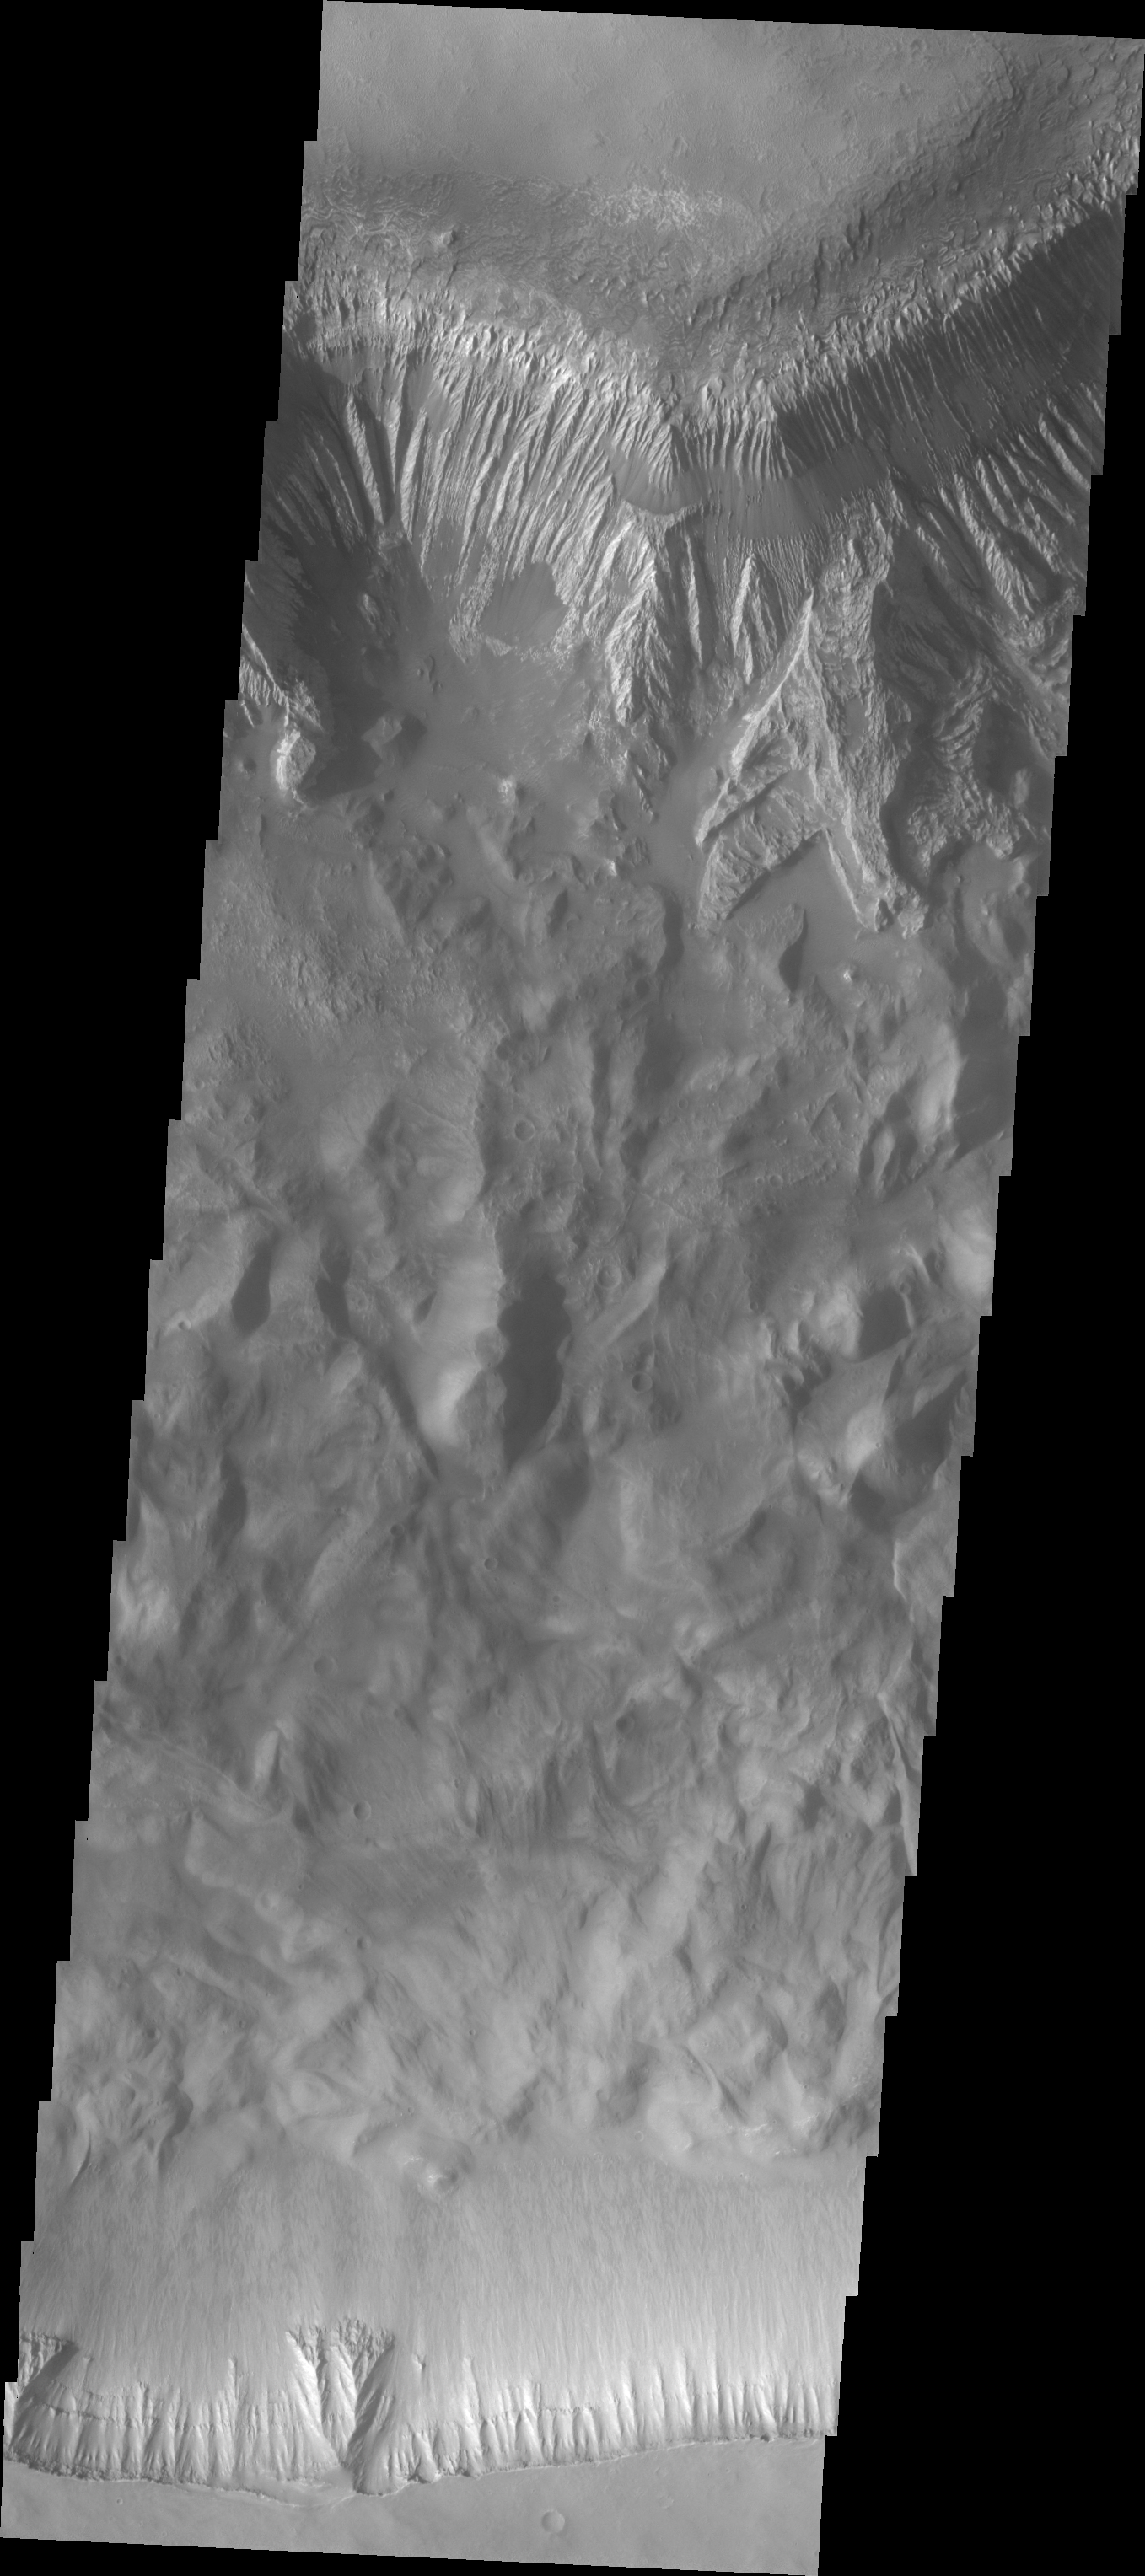

Hebes Chasma

Released September 1, 2004

The THEMIS Image of the Day will be exploring the nomenclature of Mars for the next three weeks.

Hebes Chasma

Chasma: deep, elongated, steep-sided depressionHebes: Goddess of youth, daughter of Zeus and Hera, cupbearer to the gods on Mount Olympus. After tripping and spilling the nectar, she was replaced by Ganymede. Hebes married Hercules after he was made a god.
Hebes Chasma is part of a smaller chasma system located north of the main Valles Marineris chasma system. In this VIS image both walls of the canyon are visible. Note the layering near the top of the canyon walls, and the erosion of material.

Nomenclature Fact of the Day: Major bright features on Titan will be named for sacred or enchanted places from legends, myths, stories, and poems from cultures around the world. Major dark features will be named for legendary or mythical primordial seas or enchanted waters. Other features will be named for deities of happiness, peace, and harmony.

Image information: VIS instrument. Latitude -1.6, Longitude 283.7 East (76.3 West). 19 meter/pixel resolution.

Note: this THEMIS visual image has not been radiometrically nor geometrically calibrated for this preliminary release. An empirical correction has been performed to remove instrumental effects. A linear shift has been applied in the cross-track and down-track direction to approximate spacecraft and planetary motion. Fully calibrated and geometrically projected images will be released through the Planetary Data System in accordance with Project policies at a later time.

NASA’s Jet Propulsion Laboratory manages the 2001 Mars Odyssey mission for NASA’s Office of Space Science, Washington, D.C. The Thermal Emission Imaging System (THEMIS) was developed by Arizona State University, Tempe, in collaboration with Raytheon Santa Barbara Remote Sensing. The THEMIS investigation is led by Dr. Philip Christensen at Arizona State University. Lockheed Martin Astronautics, Denver, is the prime contractor for the Odyssey project, and developed and built the orbiter. Mission operations are conducted jointly from Lockheed Martin and from JPL, a division of the California Institute of Technology in Pasadena.

Credit: NASA/JPL/Arizona State University